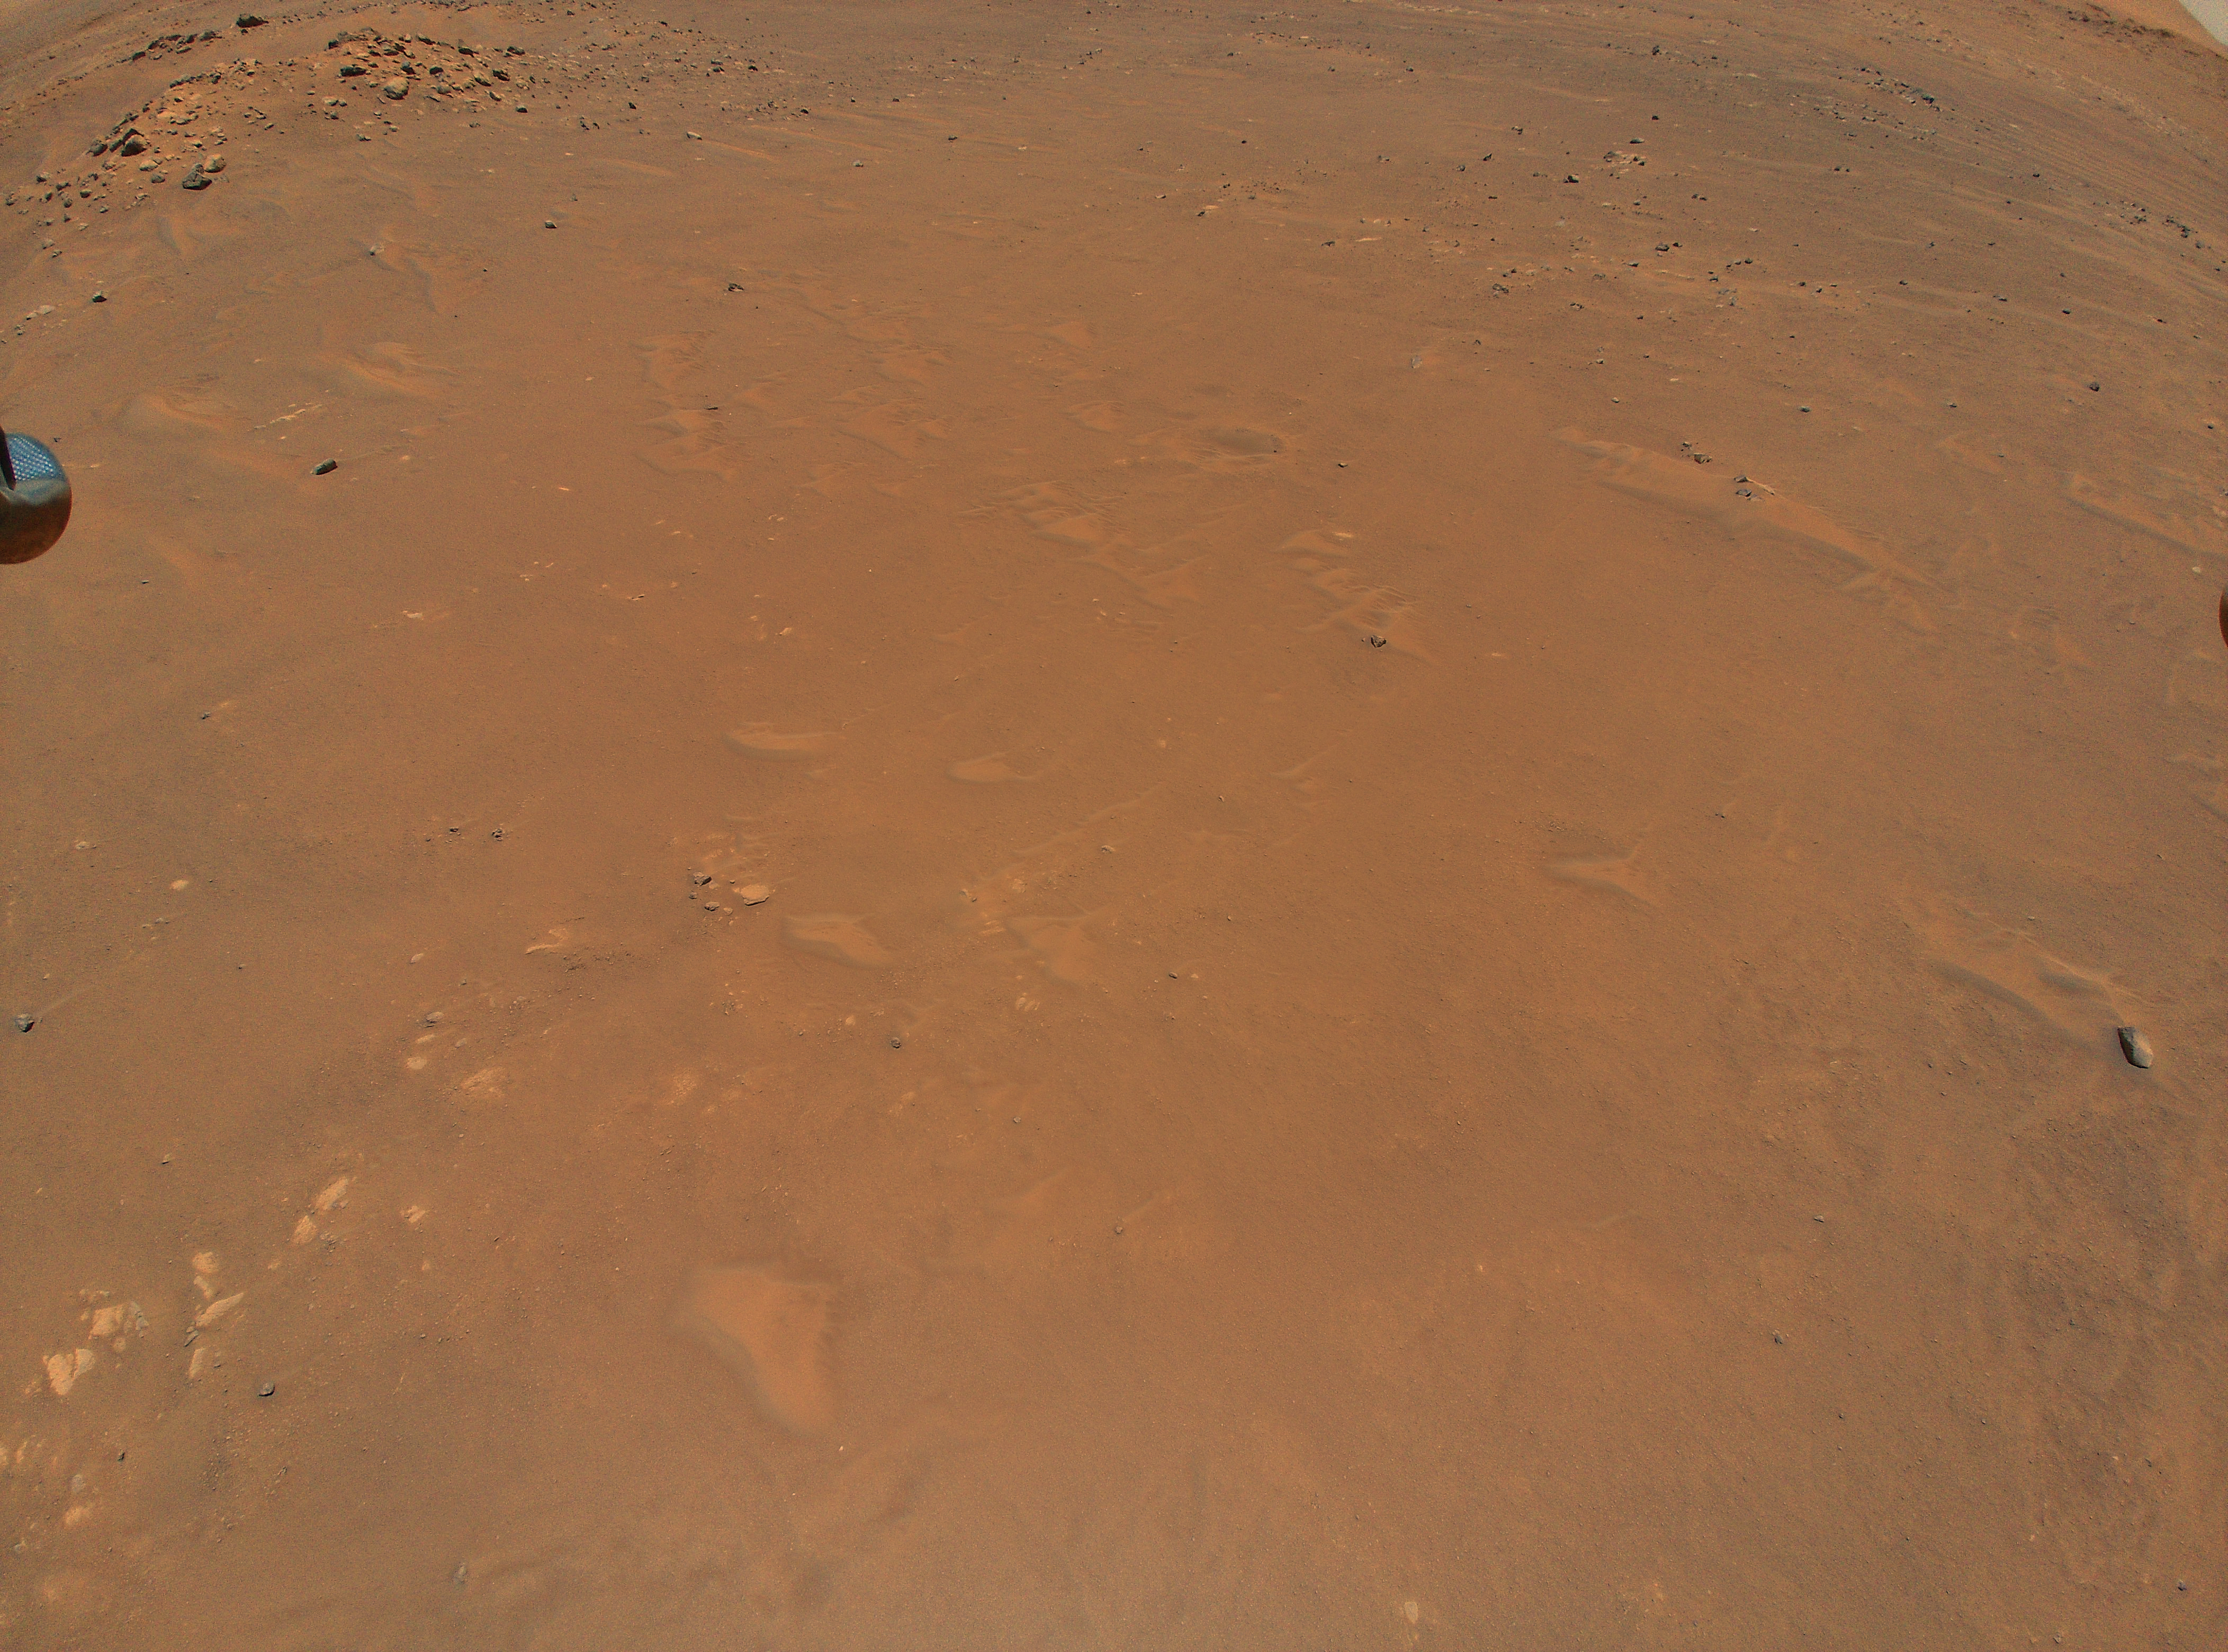

Ingenuity’s View from its Fifth Flight

NASA’s Ingenuity Mars Helicopter took this color image from an altitude of 33 feet (10 meters) during its fifth flight on May 7, 2021. This was the helicopter’s first one-way flight, and it settled down at a new landing location 423 feet (129 meters) south of its previous location at Wright Brothers Field. The contrast has been enhanced to show surface details.

The Ingenuity Mars Helicopter was built by JPL, which also manages the technology demonstration project for NASA Headquarters. It is supported by NASA’s Science, Aeronautics Research, and Space Technology mission directorates. NASA’s Ames Research Center in California’s Silicon Valley, and NASA’s Langley Research Center in Hampton, Virginia, provided significant flight performance analysis and technical assistance during Ingenuity’s development. AeroVironment Inc., Qualcomm, and SolAero also provided design assistance and major vehicle components. Lockheed Martin Space designed and manufactured the Mars Helicopter Delivery System.

Credit: NASA/JPL-Caltech